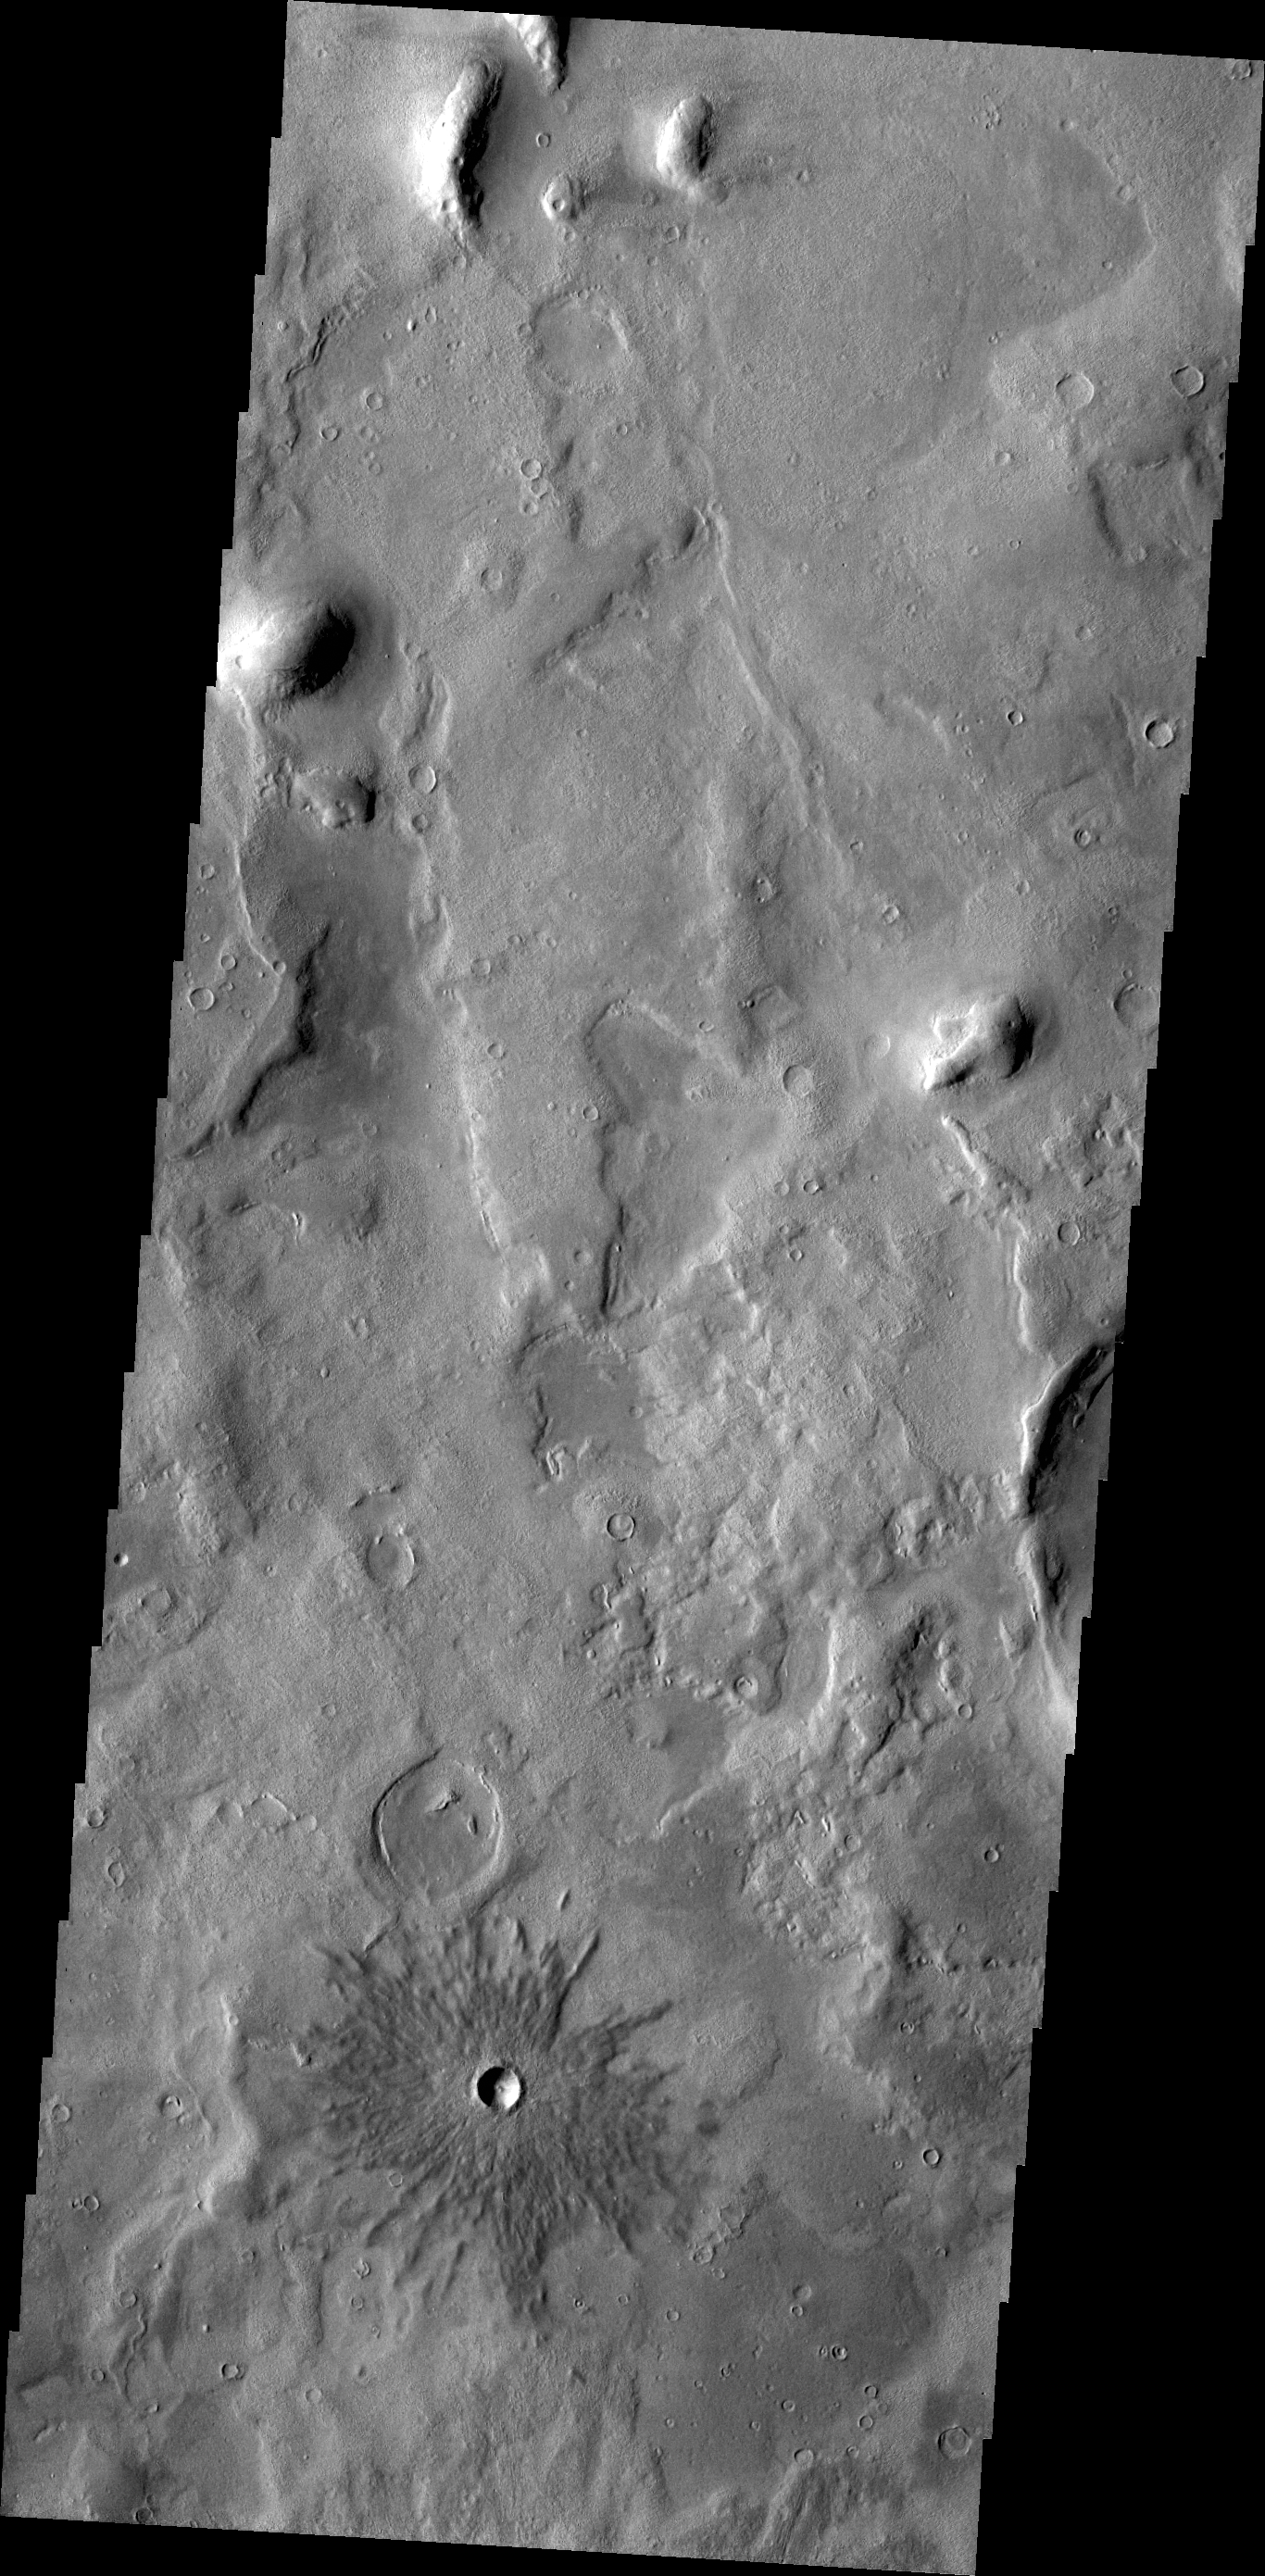

Crater

Today’s VIS image shows a small crater near Phlegra Montes.

Credit: NASA/JPL/ASU